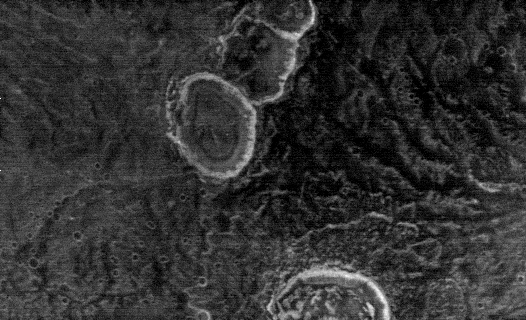

THEMIS Images as Art #54

Welcome to another brief interval of THEMIS Images as Art. For two weeks, we will be showcasing images for their aesthetic value rather than their science content. Portions of these images resemble things in our everyday lives, from animals to letters of the alphabet. We hope you enjoy our fanciful look at Mars!

I know it’s cold on Mars. But…a snowman?

Note: this THEMIS visual image has not been radiometrically nor geometrically calibrated for this preliminary release. An empirical correction has been performed to remove instrumental effects. A linear shift has been applied in the cross-track and down-track direction to approximate spacecraft and planetary motion. Fully calibrated and geometrically projected images will be released through the Planetary Data System in accordance with Project policies at a later time.

NASA’s Jet Propulsion Laboratory manages the 2001 Mars Odyssey mission for NASA’s Office of Space Science, Washington, D.C. The Thermal Emission Imaging System (THEMIS) was developed by Arizona State University, Tempe, in collaboration with Raytheon Santa Barbara Remote Sensing. The THEMIS investigation is led by Dr. Philip Christensen at Arizona State University. Lockheed Martin Astronautics, Denver, is the prime contractor for the Odyssey project, and developed and built the orbiter. Mission operations are conducted jointly from Lockheed Martin and from JPL, a division of the California Institute of Technology in Pasadena.

Credit: NASA/JPL/Arizona of University